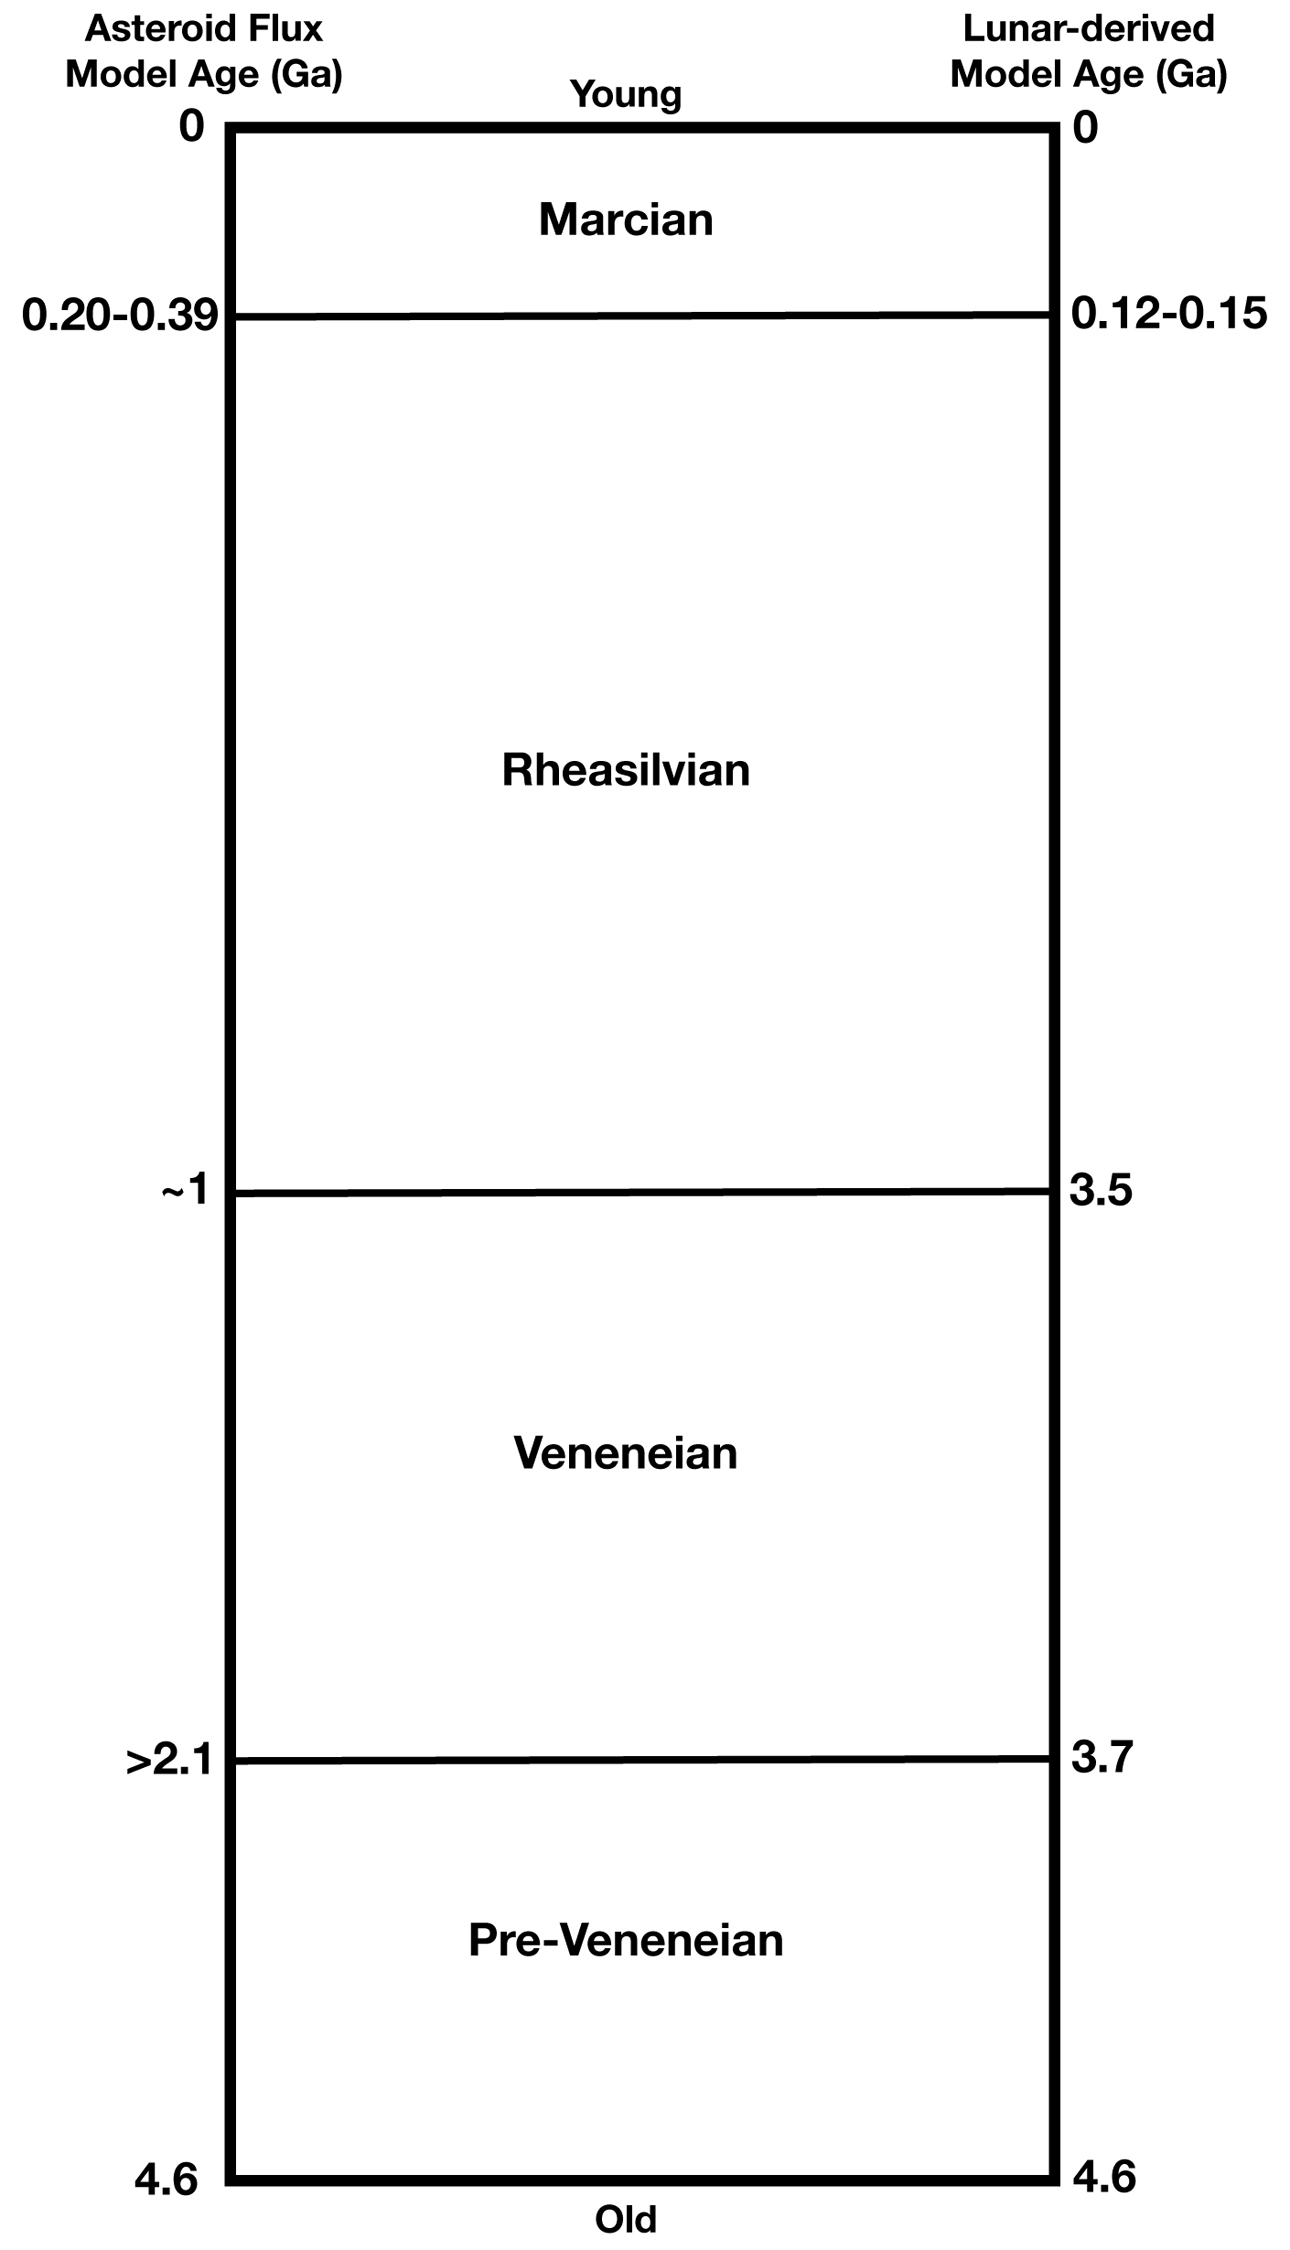

Geological Time Scale of Vesta

The geologic time scale of asteroid Vesta derived from geologic mapping. From Williams et al. (2014). The uncertainty in the model age dates stems from the uncertainty of the flux of impacting small asteroids. Ga = billions of years ago.

JPL manages the Dawn mission for NASA’s Science Mission Directorate in Washington. Dawn is a project of the directorate’s Discovery Program, managed by NASA’s Marshall Space Flight Center in Huntsville, Alabama. The University of California, Los Angeles (UCLA) is responsible for overall Dawn mission science. Orbital Sciences Corp. in Dulles, Virginia, designed and built the spacecraft. The German Aerospace Center, the Max Planck Institute for Solar System Research, the Italian Space Agency and the Italian National Astrophysical Institute are international partners on the mission team.

Credit: NASA/JPL-Caltech/ASU